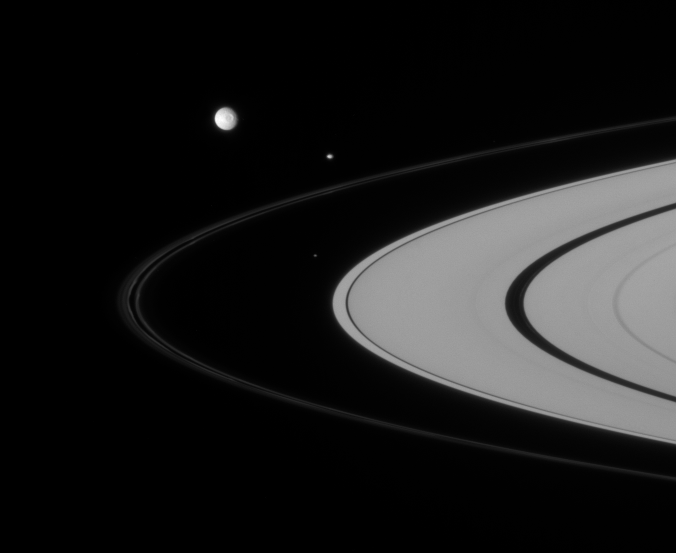

Cluster of Moons

Three of Saturn’s closest-orbiting moons are captured here, rounding the rings.

From innermost to outermost are Atlas (32 kilometers, or 20 miles across), Pandora (84 kilometers, or 52 miles across) and Mimas (397 kilometers, or 247 miles across).

The F ring displays a double-banded structure here, along with its usual squiggles and kinks. Near right, a faint ringlet can be observed within the Encke Gap.

This view looks toward the sunlit side of the rings from about 4 degrees below the ringplane.

The image was taken in visible light with the Cassini spacecraft narrow-angle camera on Sept. 6, 2007. The view was acquired at a distance of approximately 2.9 million kilometers (1.8 million miles) from Saturn. Image scale is 17 kilometers (10 miles) per pixel.

The Cassini-Huygens mission is a cooperative project of NASA, the European Space Agency and the Italian Space Agency. The Jet Propulsion Laboratory, a division of the California Institute of Technology in Pasadena, manages the mission for NASA’s Science Mission Directorate, Washington, D.C. The Cassini orbiter and its two onboard cameras were designed, developed and assembled at JPL. The imaging operations center is based at the Space Science Institute in Boulder, Colo.

Credit: NASA/JPL/Space Science Institute